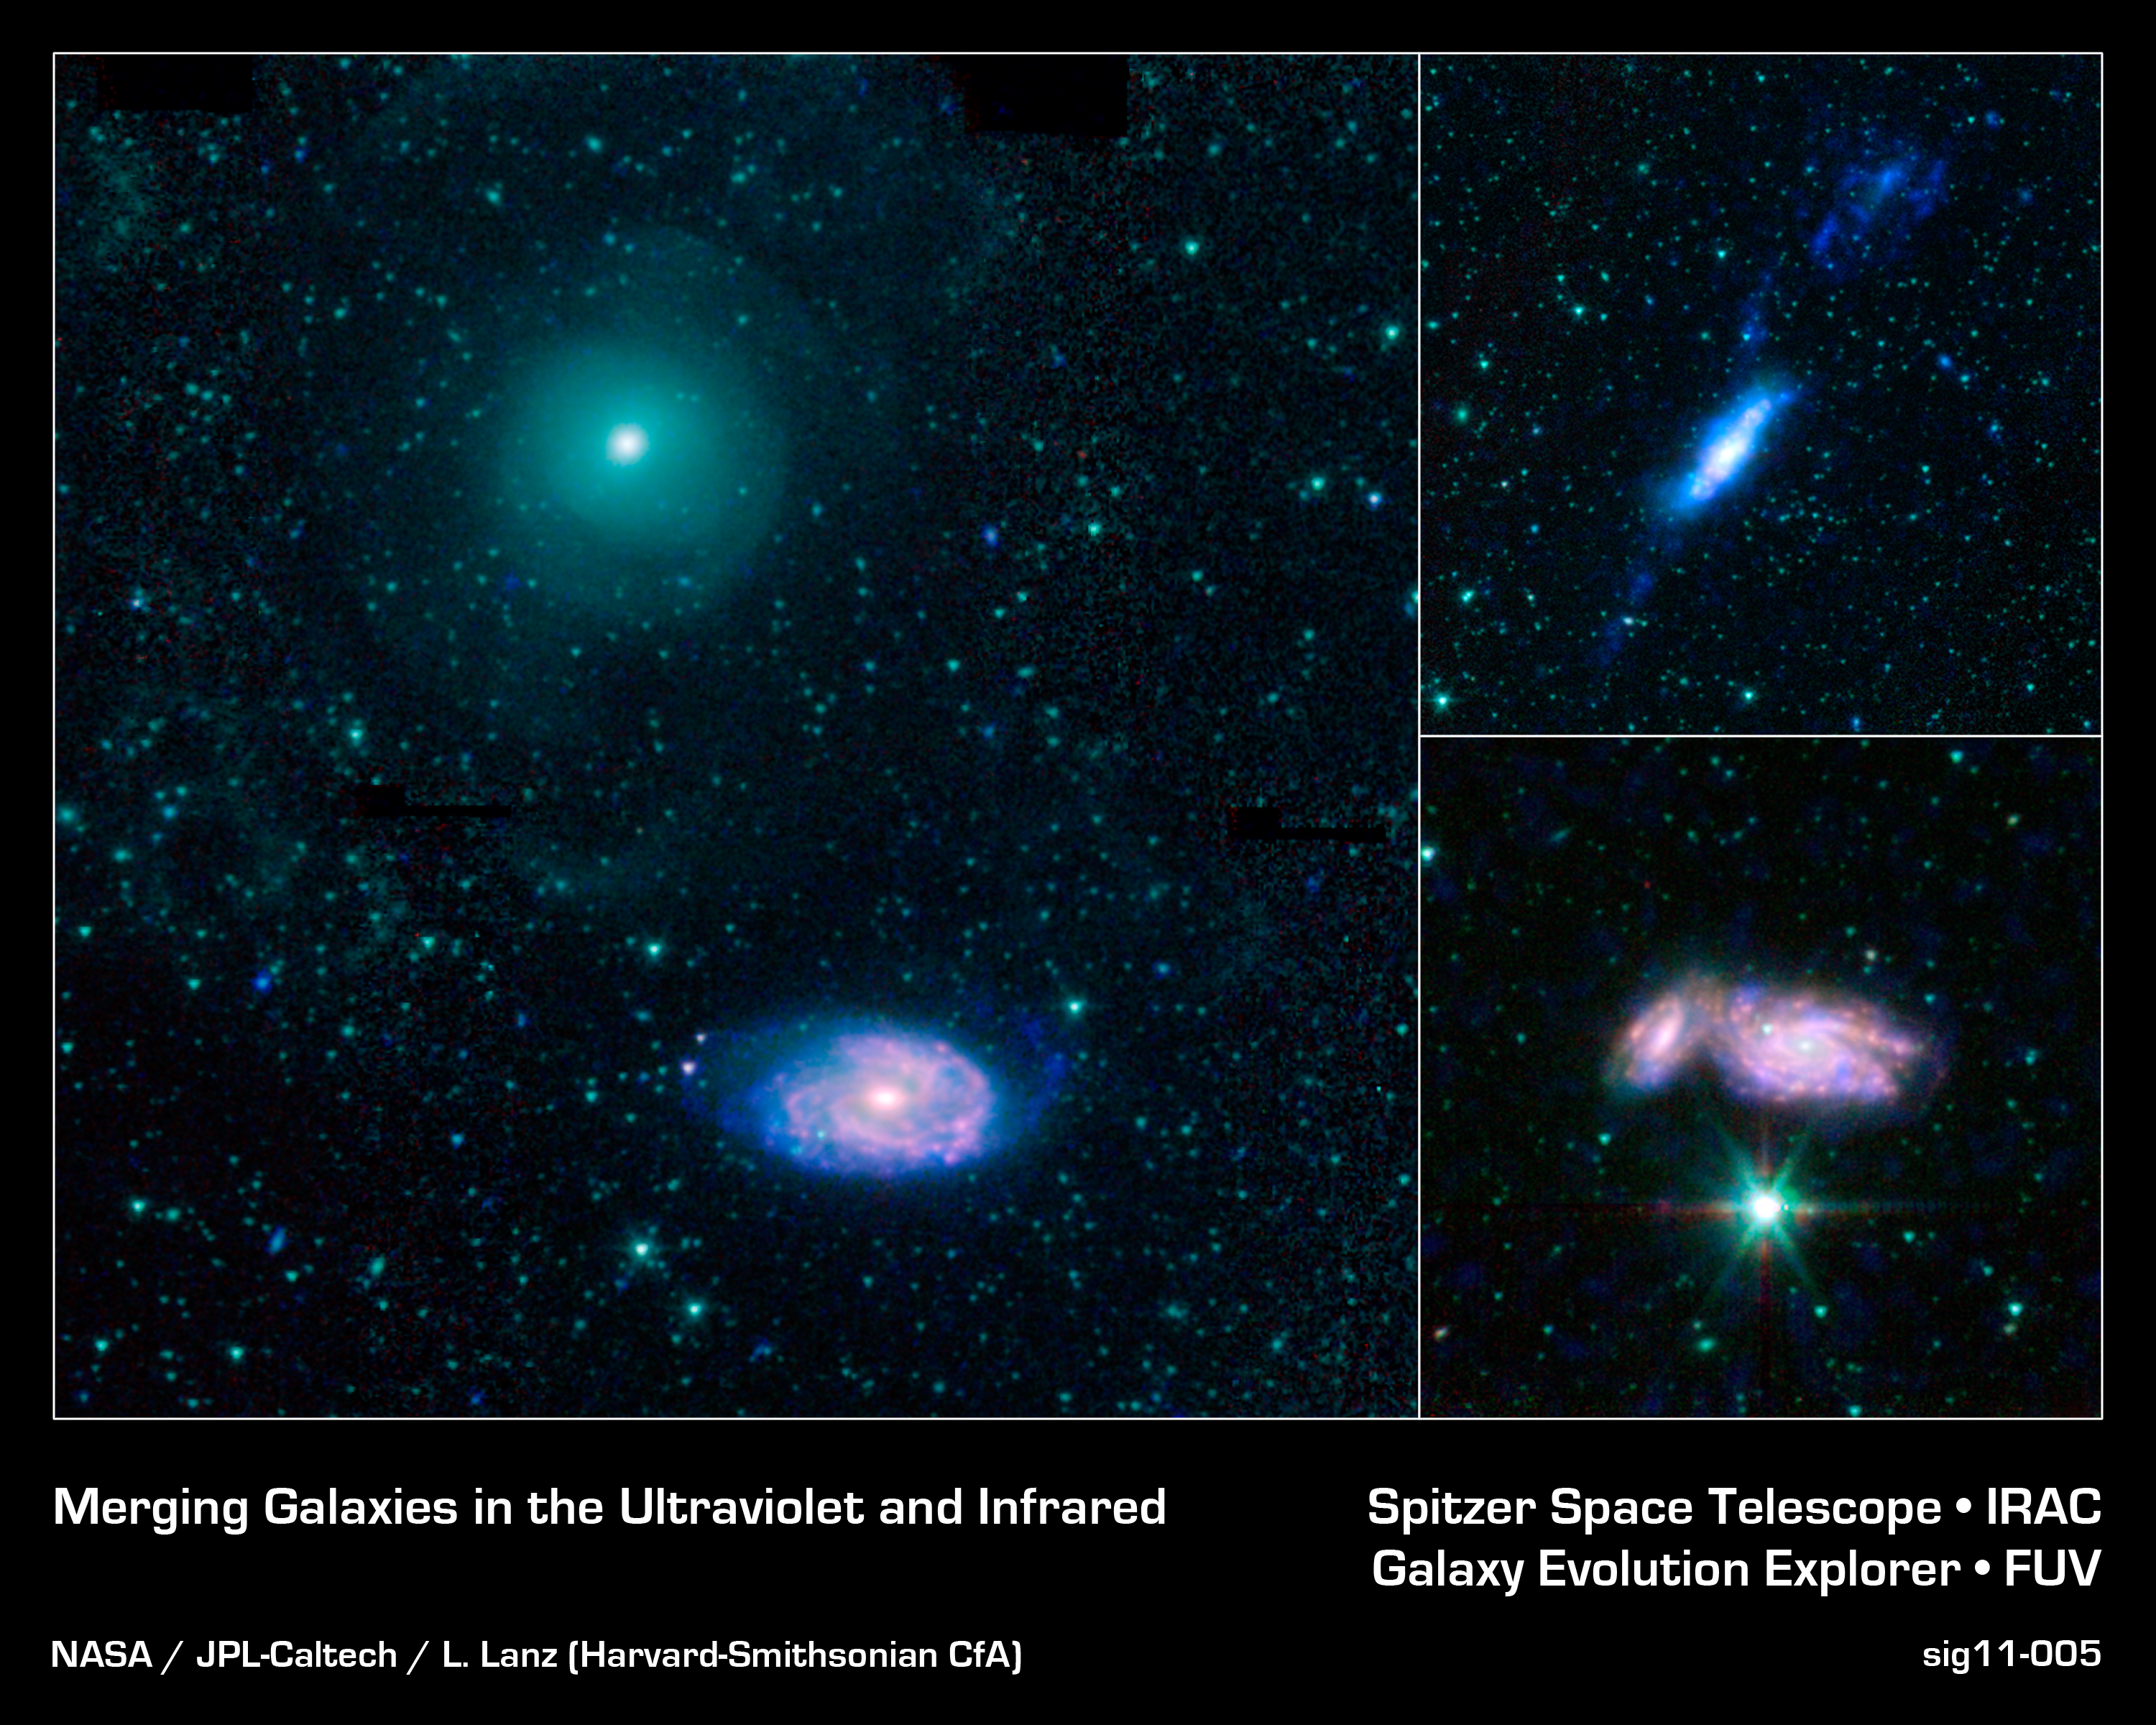

Galactic Train Wrecks

This montage shows three examples of colliding galaxies from a new photo atlas of galactic "train wrecks." The new images combine observations from NASA's Spitzer Space Telescope, which observes infrared light, and NASA's Galaxy Evolution Explorer (GALEX) spacecraft, which observes ultraviolet light. By analyzing information from different parts of the light spectrum, scientists can learn much more than from a single wavelength alone, because different components of a galaxy are highlighted.

The panel at far left shows NGC 470 (top) and NGC 474 (bottom); at top right are NGC 3448 and UGC 6016; at bottom right are NGC 935 and IC 1801. In this representative-color image, far-ultraviolet light from GALEX is blue, 3.6-micron light from Spitzer is cyan, 4.5-micron light from Spitzer is green, and red shows light at 5.8 and 8 microns from Spitzer.

Credit: NASA/JPL-Caltech/L. Lanz (Harvard-Smithsonian CfA)